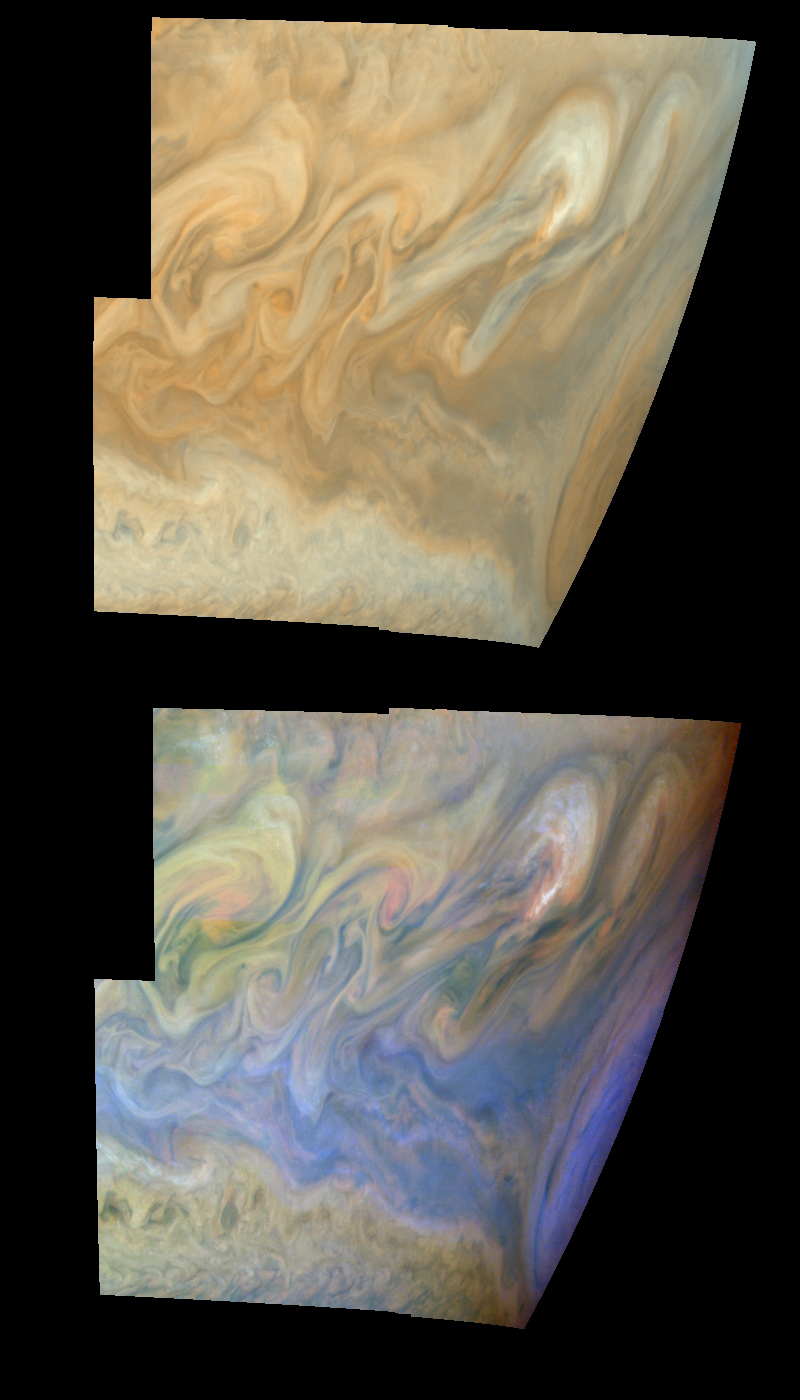

Turbulent Region Near Jupiter’s Great Red Spot

True and false color mosaics of the turbulent region west of Jupiter’s Great Red Spot. The Great Red Spot is on the planetary limb on the right hand side of each mosaic. The region west (left) of the Great Red Spot is characterized by large, turbulent structures that rapidly change in appearance. The turbulence results from the collision of a westward jet that is deflected northward by the Great Red Spot into a higher latitude eastward jet. The large eddies nearest to the Great Red Spot are bright, suggesting that convection and cloud formation are active there.

The top mosaic combines the violet (410 nanometers) and near infrared continuum (756 nanometers) filter images to create a mosaic similar to how Jupiter would appear to human eyes. Differences in coloration are due to the composition and abundance of trace chemicals in Jupiter’s atmosphere. The lower mosaic uses the Galileo imaging camera’s three near-infrared (invisible) wavelengths (756 nanometers, 727 nanometers, and 889 nanometers displayed in red, green, and blue) to show variations in cloud height and thickness. Light blue clouds are high and thin, reddish clouds are deep, and white clouds are high and thick. Purple most likely represents a high haze overlying a clear deep atmosphere. Galileo is the first spacecraft to distinguish cloud layers on Jupiter.

The mosaic is centered at 16.5 degrees south planetocentric latitude and 85 degrees west longitude. The north-south dimension of the Great Red Spot is approximately 11,000 kilometers. The smallest resolved features are tens of kilometers in size. North is at the top of the picture. The images used were taken on June 26, 1997 at a range of 1.2 million kilometers (1.05 million miles) by the Solid State Imaging (SSI) system on NASA’s Galileo spacecraft.

The Jet Propulsion Laboratory, Pasadena, CA manages the Galileo mission for NASA’s Office of Space Science, Washington, DC. JPL is an operating division of California Institute of Technology (Caltech).

Credit: NASA/JPL-Caltech